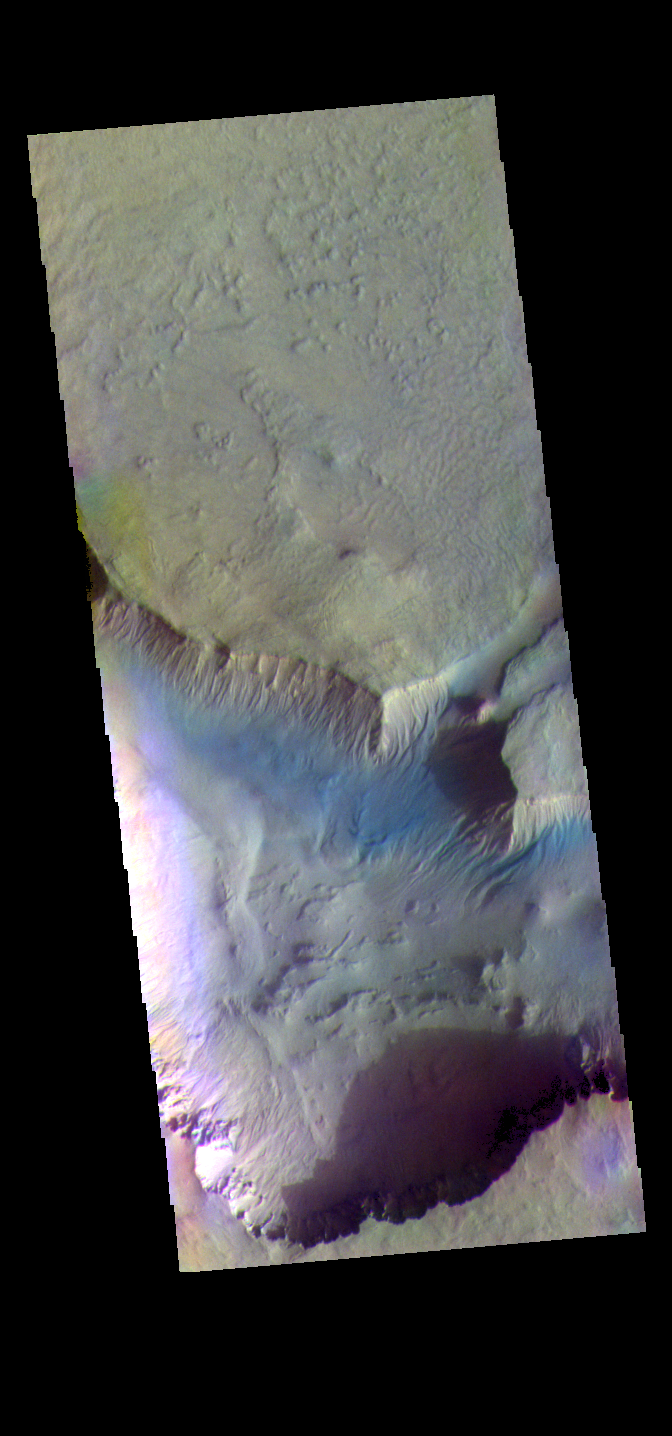

Asimov Crater – False Color

The THEMIS VIS camera contains 5 filters. The data from different filters can be combined in multiple ways to create a false color image. These false color images may reveal subtle variations of the surface not easily identified in a single band image. Today’s false color image shows more of Asimov Crater. Gullies along the crater rim are visible in this image.

Credit: NASA/JPL-Caltech/ASU